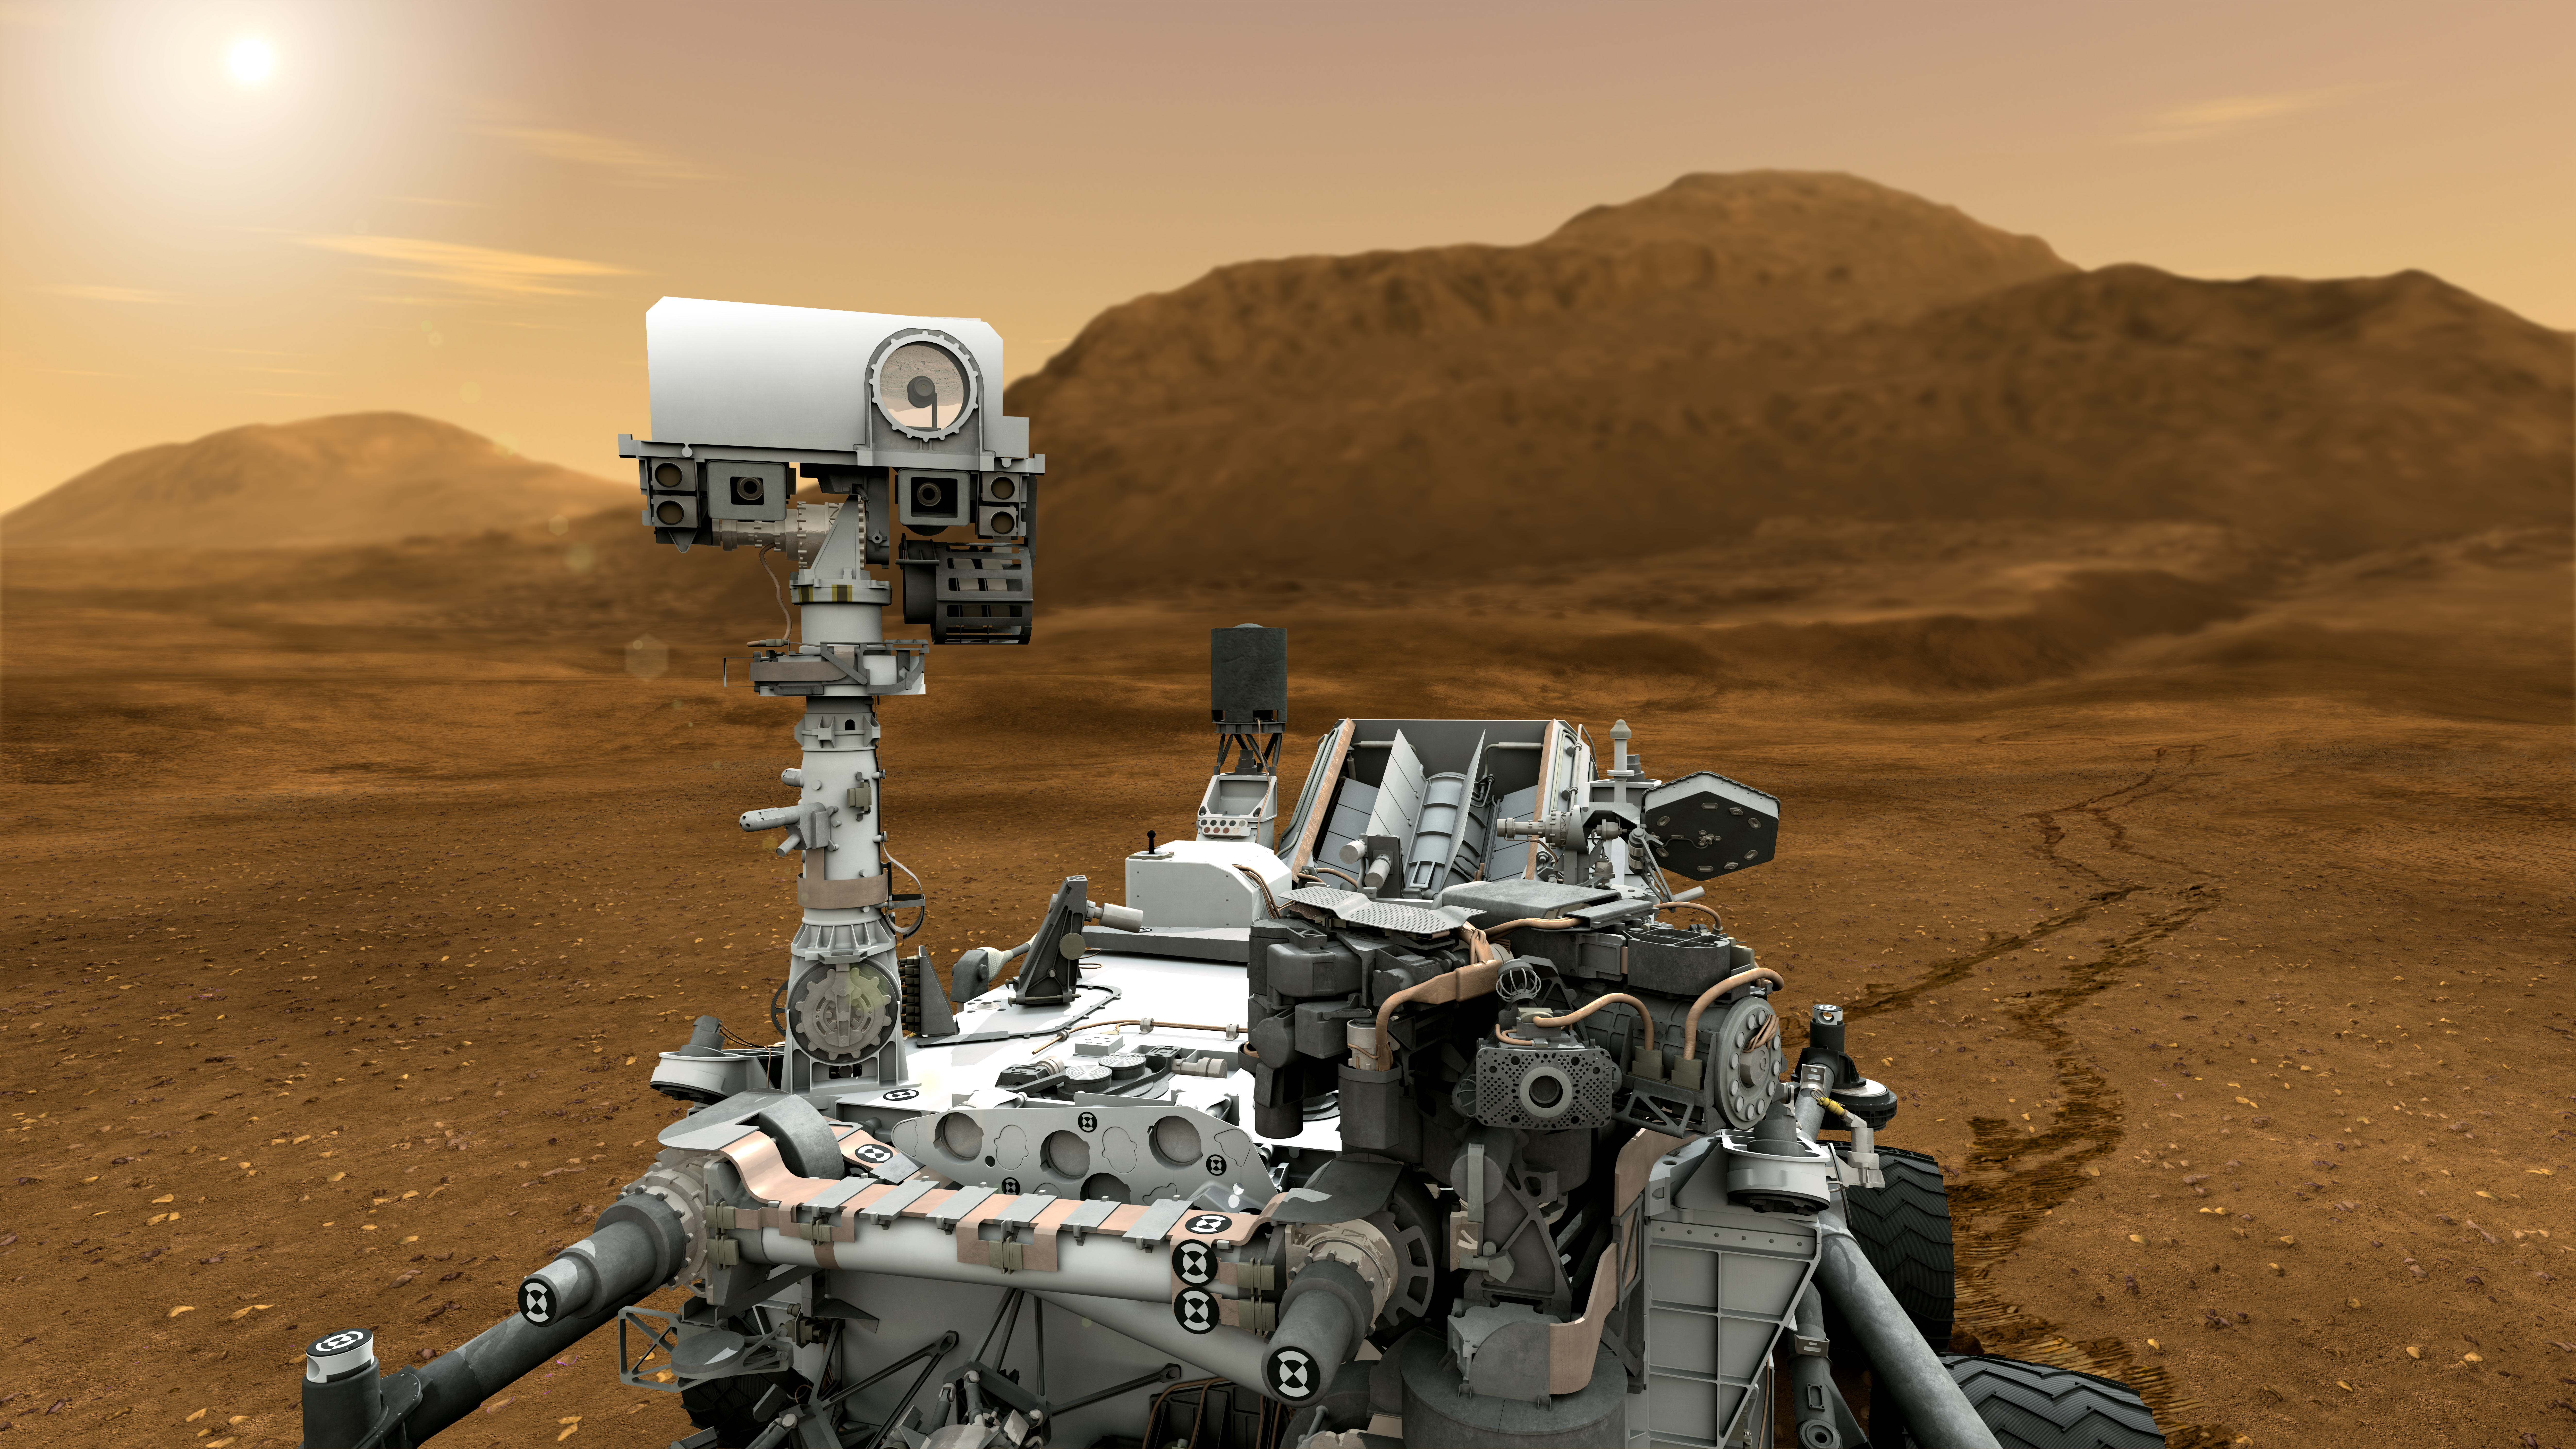

Mars Rover Curiosity in Artist’s Concept, Close-up

This artist concept features NASA’s Mars Science Laboratory Curiosity rover, a mobile robot for investigating Mars’ past or present ability to sustain microbial life.

In this picture, the mast, or rover’s “head,” rises to about 2.1 meters (6.9 feet) above ground level, about as tall as a basketball player. This mast supports two remote-sensing instruments: the Mast Camera, or “eyes,” for stereo color viewing of surrounding terrain and material collected by the arm; and, the ChemCam instrument, which is a laser that vaporizes material from rocks up to about 7 meters (23 feet) away and determines what elements the rocks are made of.

NASA’s Jet Propulsion Laboratory, a division of the California Institute of Technology, Pasadena, manages the Mars Science Laboratory Project for the NASA Science Mission Directorate, Washington.

Credit: NASA/JPL-Caltech